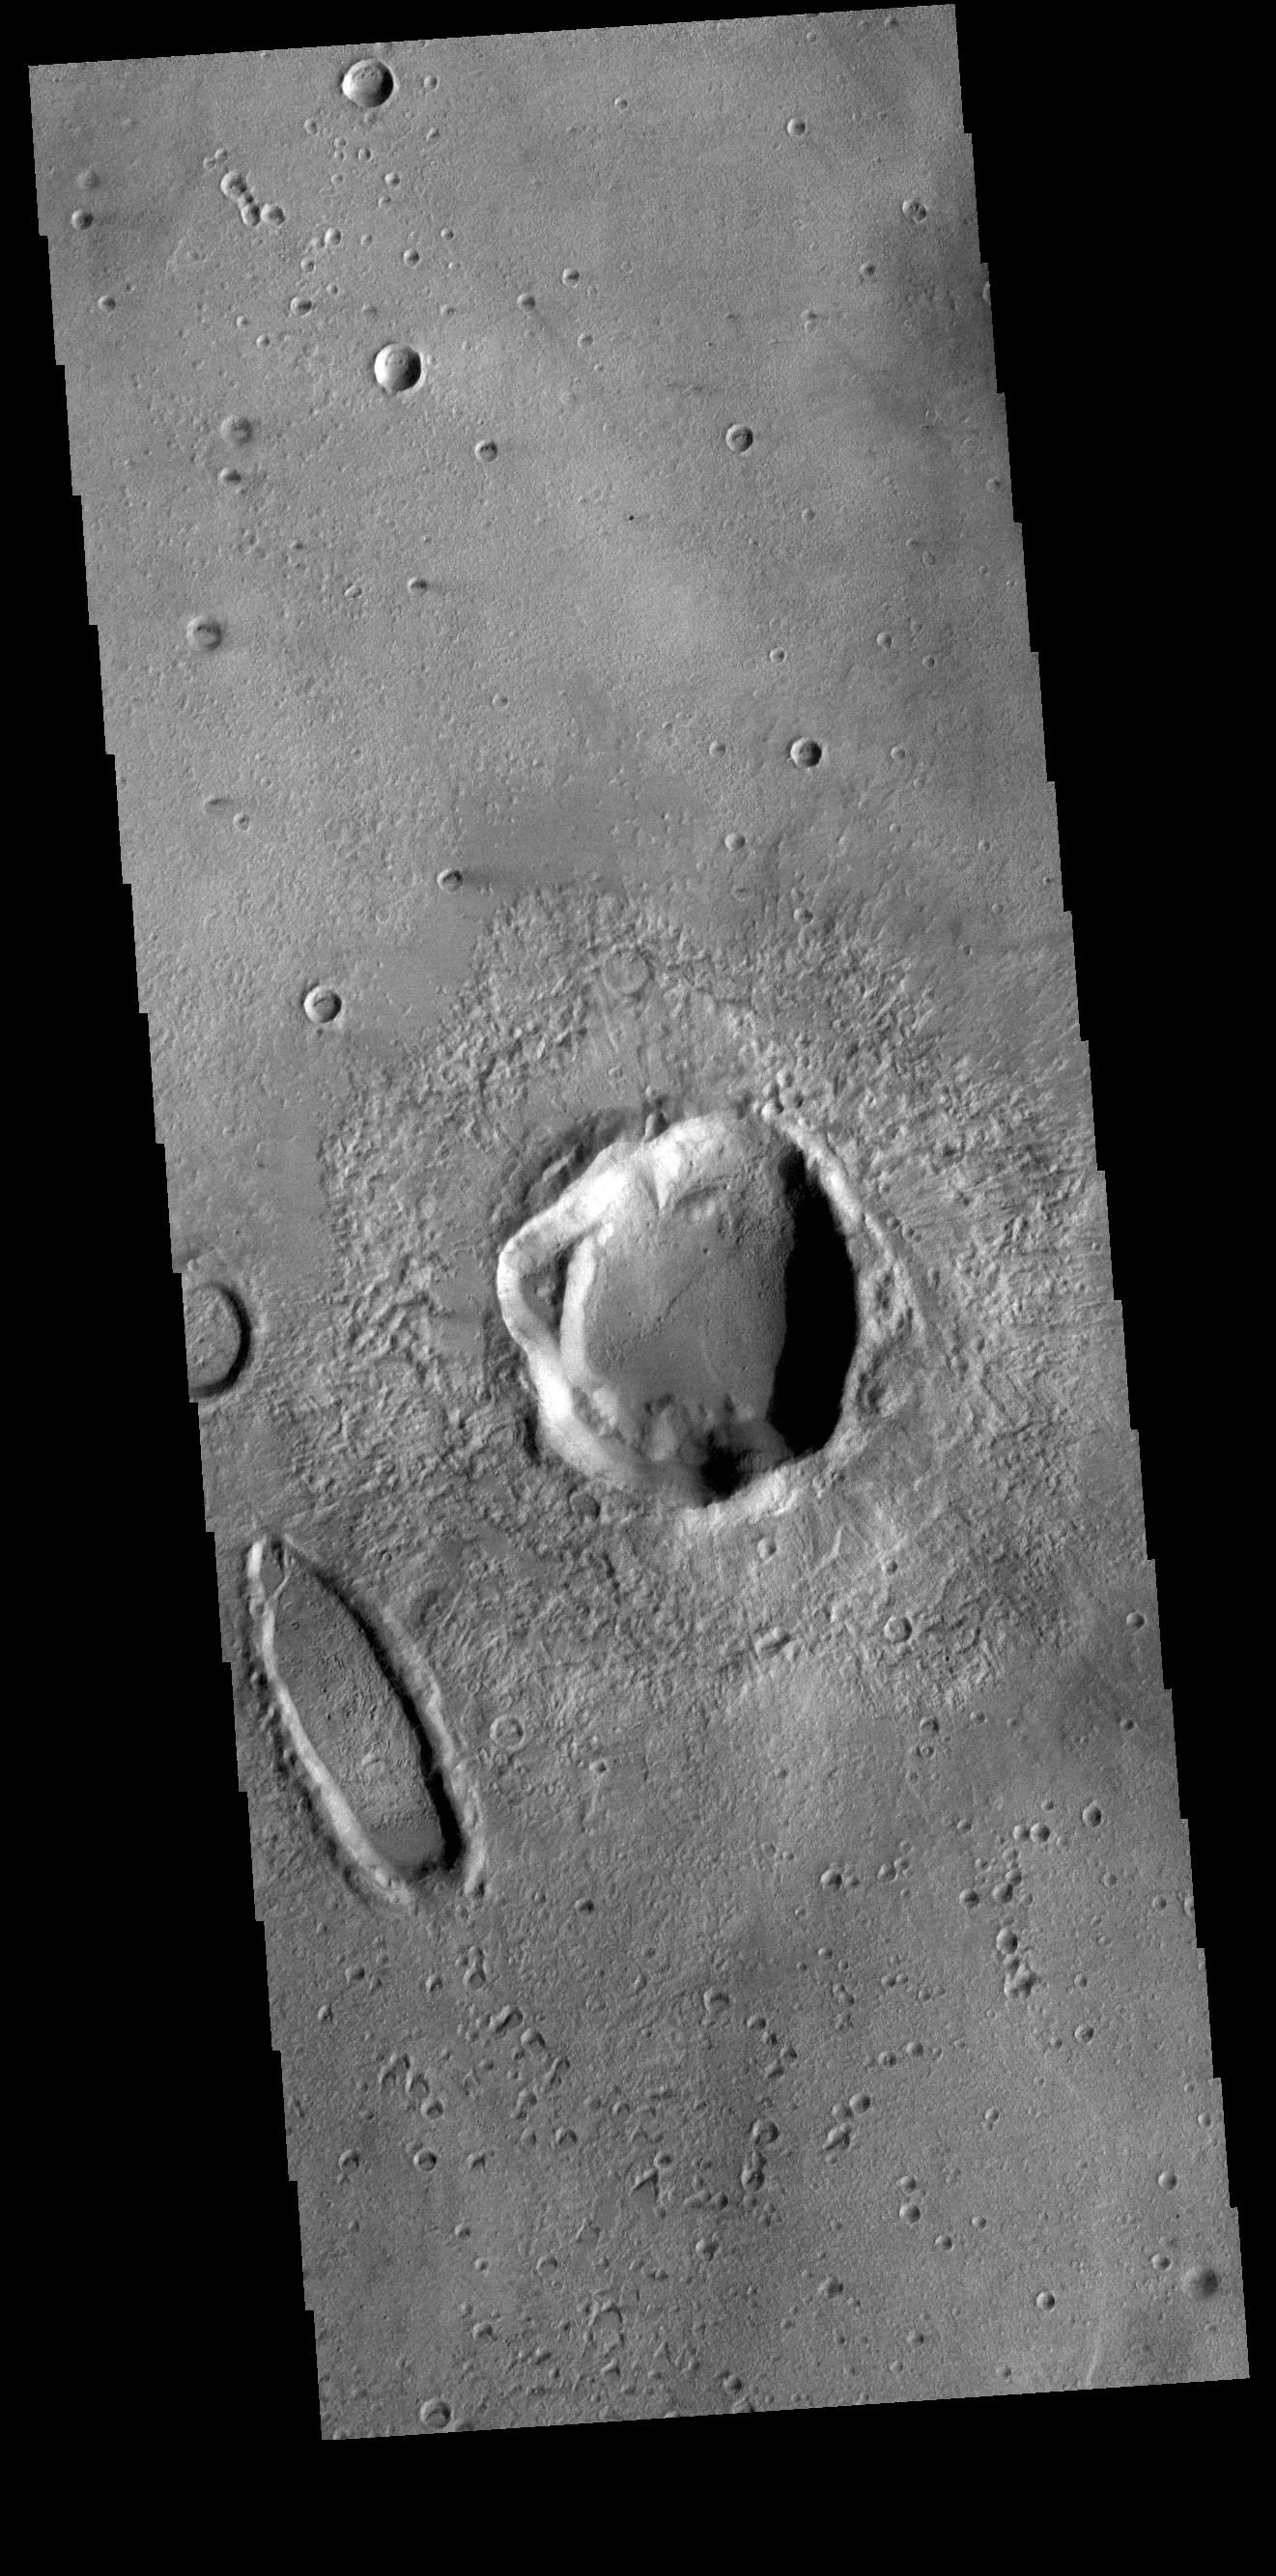

There’s Something Odd Here

This VIS image shows a portion of Noachis Terra to the northeast of Argyre Planitia. In the middle of the image is an unnamed crater that is not even close to being round. Instead the crater has a rim that bulges out on the west side. The ejecta is still visible, so this is an impact crater, but the odd shape points to surface properties that affected the crater formation. In regions with large amount of tectonic features, the subsurface faults and structures can displace impact energy along the planes of the subsurface faults. In uniform subsurfaces the energy propagates uniformly as a spherical wave. Meteor Crater in northern Arizona is an earth example of such subsurface control – it is square rather than round. The oval form to the left of the crater may have been formed by an oblique impact – when a meteor hits the surface at a low angle.

Credit: NASA/JPL-Caltech/ASU